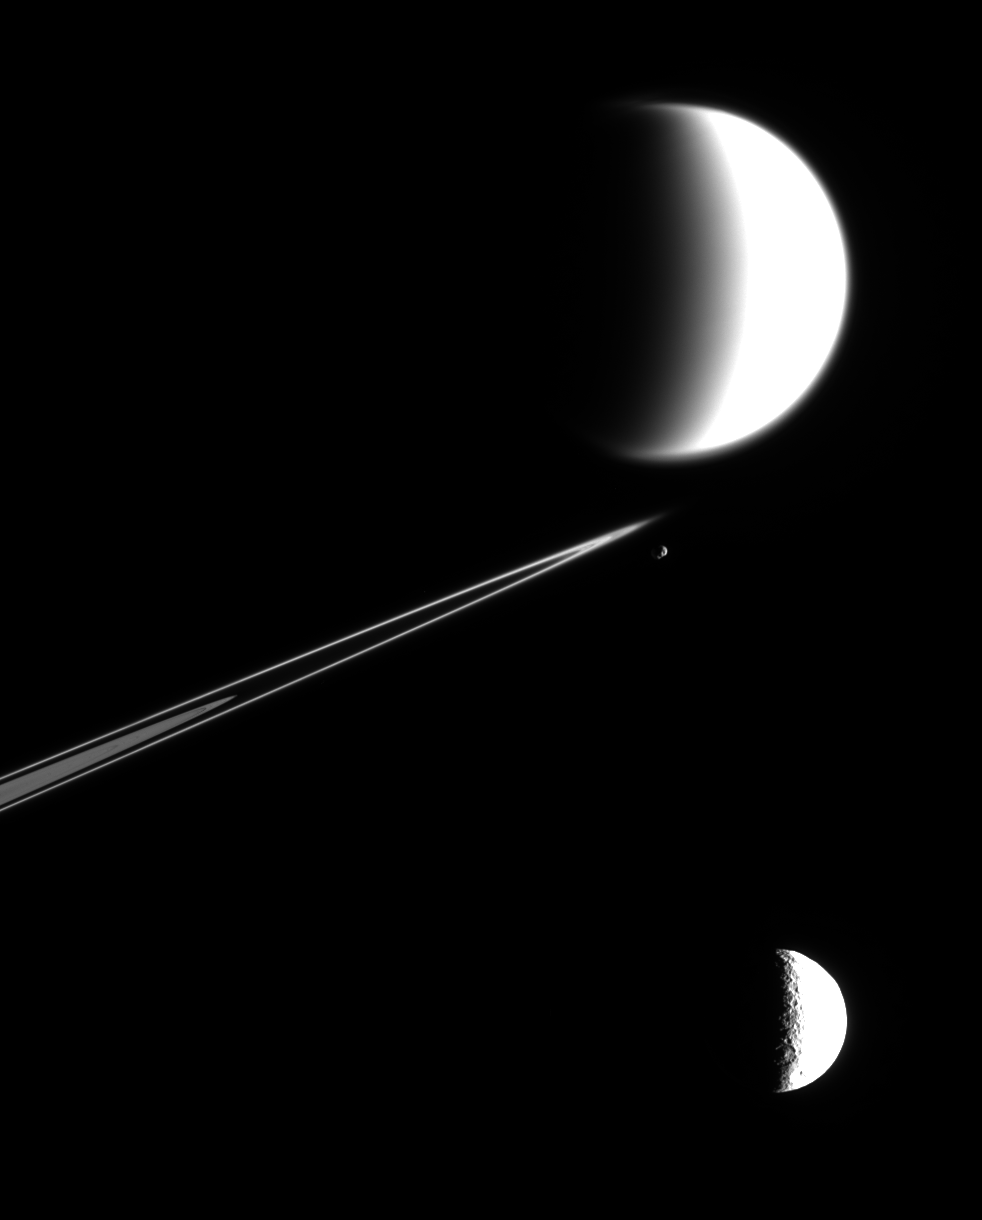

One View, Multiple Worlds

Three very different worlds crowd the frame in this unique view from the Cassini spacecraft, which although partly overexposed, provides a splendid look at several major targets of interest for the mission.

Titan (at the top) has a thick, hazy atmosphere. Cassini has observed it to be a world where complex geological and atmospheric processes are occurring. At 5,150 kilometers (3,200 miles) across, it is Saturn’s largest moon, and is the second largest moon in the solar system, after Jupiter’s moon Ganymede (5,262 kilometers, or 3,270 miles across).

Tethys (at the bottom) has been battered by impacts over the eons, and some of its many craters are visible in this image. Tethys (1,071 kilometers, or 665 miles across) is one of Saturn’s major icy moons, having a density close to that of water. This moon shows evidence that icy tectonic processes have occurred on its frozen surface, such as the immense canyon system called Ithaca Chasma.

Epimetheus (center) is one of Saturn’s “ring moons”: small, porous bodies that orbit within or just beyond the rings. Cassini acquired the closest-ever view of cratered Epimetheus (116 kilometers, or 72 miles across) in March, 2005.

Also near center are Saturn’s F ring and the outer edge of the A ring to the left. In addition to the F ring’s usually bright core, several other ringlets are resolved here, giving the ring a soft, wispy character that shows contrast with the more sharply defined A ring.

Appearances can be deceiving in two dimensional images like this one where it is difficult to tell which objects are in the foreground and which are farther away. In this scene, Tethys is the closest object to Cassini, at 1.2 million kilometers (700,000 miles) away. Epimetheus is on the near side of the rings and is 1.4 million kilometers (900,000 miles) distant. The giant moon Titan is 2.7 million kilometers (1.7 million miles) away, more than twice as far from Cassini as Tethys.

This view is a mosaic of two images taken in visible light with the Cassini spacecraft narrow-angle camera on Feb. 19, 2005. The image scale in the scene ranges from 16 kilometers (10 miles) per pixel on Titan to 7 kilometers (4 miles) per pixel on Tethys.

The Cassini-Huygens mission is a cooperative project of NASA, the European Space Agency and the Italian Space Agency. The Jet Propulsion Laboratory, a division of the California Institute of Technology in Pasadena, manages the mission for NASA’s Science Mission Directorate, Washington, D.C. The Cassini orbiter and its two onboard cameras were designed, developed and assembled at JPL. The imaging team is based at the Space Science Institute, Boulder, Colo.

Credit: NASA/JPL/Space Science Institute